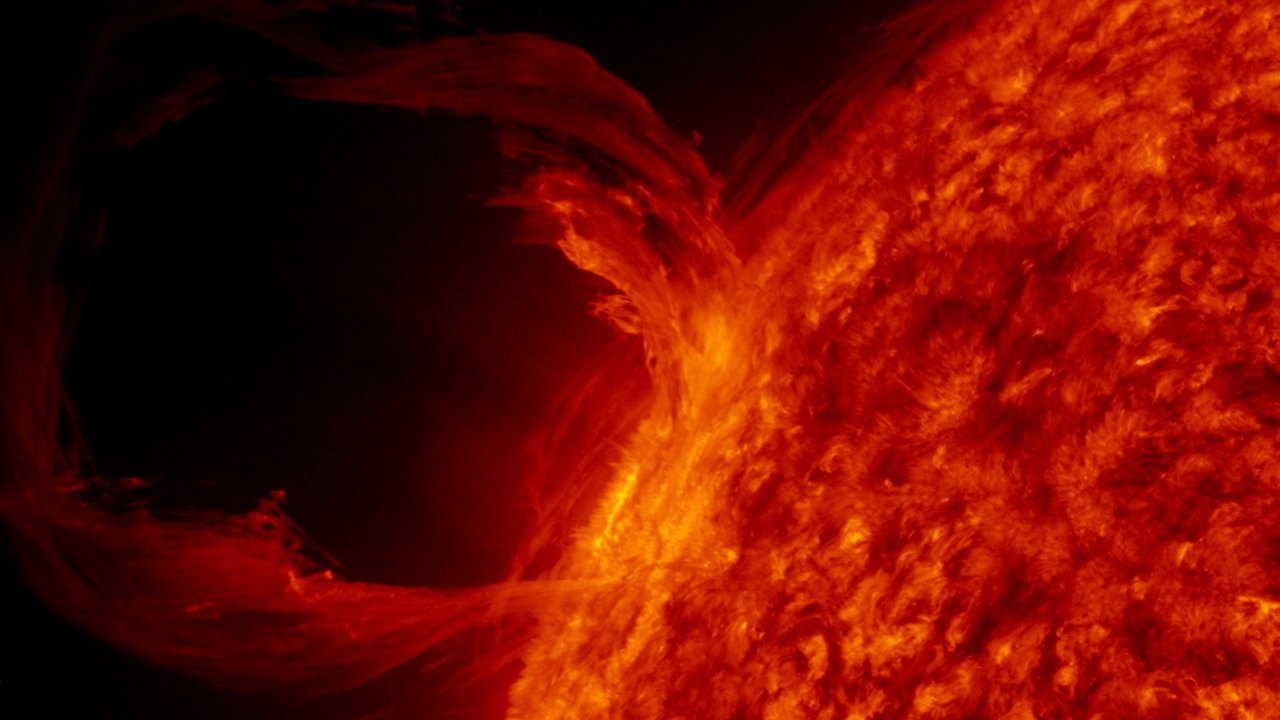

AIA red 2 (00194)

A detail view of a filament launch in the SDO AIA 304 band.

Credit: NASA/GSFC/SVS/SDO